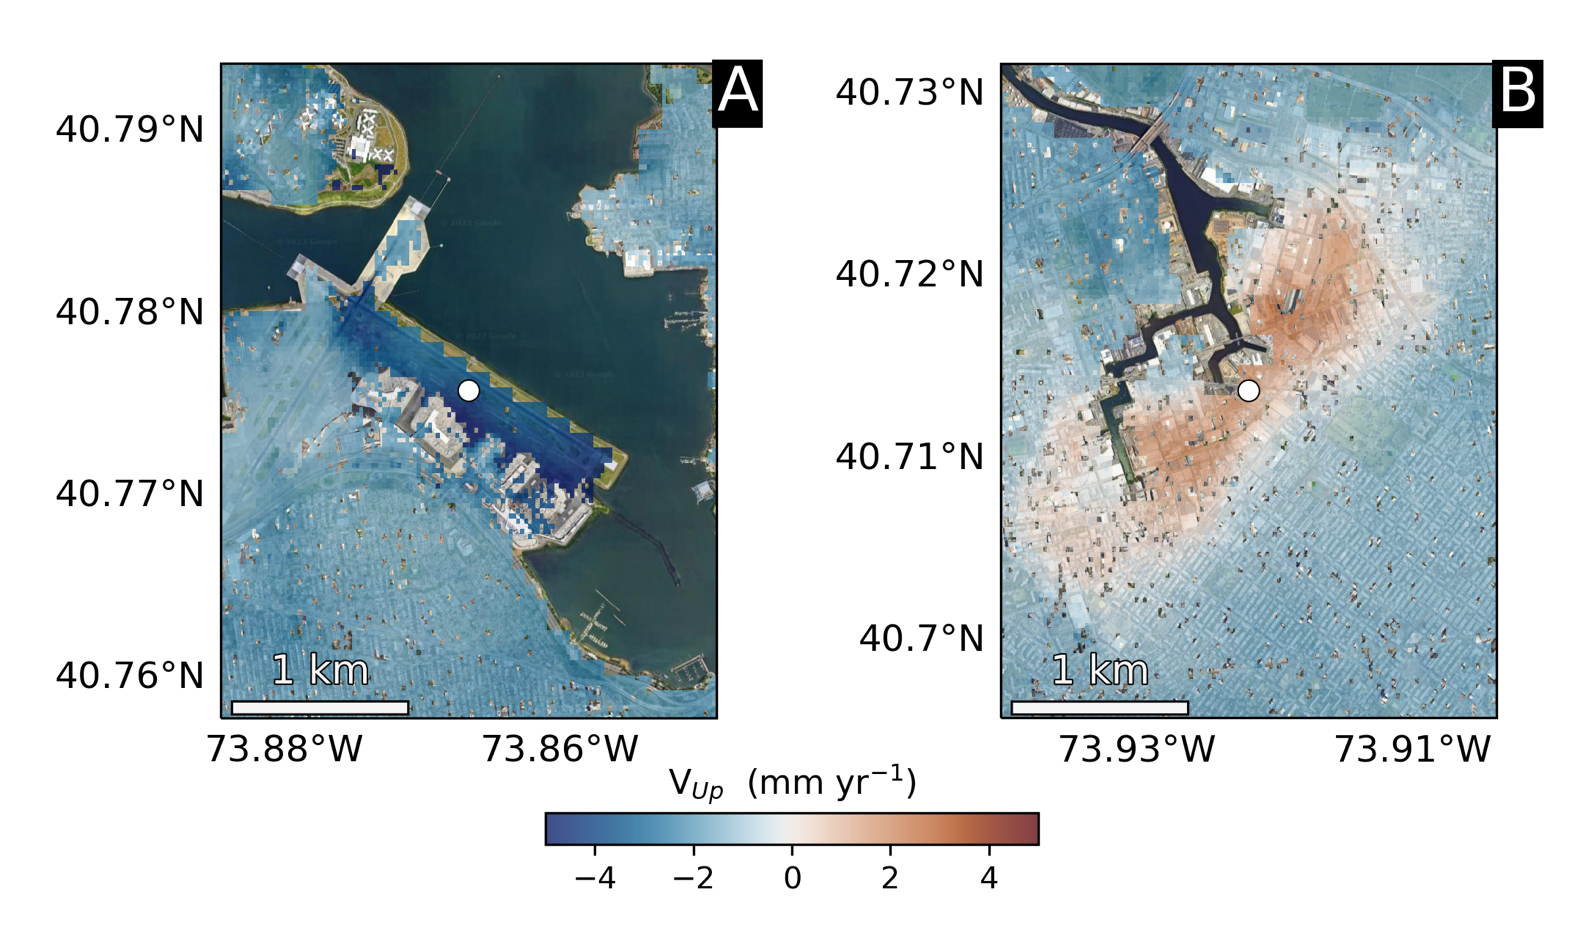

Hot Spots of Subsidence, Uplift in New York City

Using radars on the ESA (European Space Agency) Sentinel-1 satellites, along with advanced data processing techniques, a team of researchers measured upward and downward vertical land motion – also known as uplift and subsidence – across the New York City metropolitan area from 2016 to 2023. They mapped the motion in detail and pinpointed specific locations seen here – an airport runway and part of a Superfund site – that were notably sinking or rising.

Runway 13/31 at LaGuardia Airport in Queens, left, is co-located with a former landfill and subsiding at a rate of about 0.15 inches (3.7 millimeters) per year.

Part of the Newtown Creek Superfund site in East Williamsburg, Brooklyn, right, is rising unevenly by about 0.06 inches (1.6 millimeters) per year, possibly due to groundwater pumping and treatment activities. The site is undergoing extensive environmental remediation to address decades of pollution, including the Greenpoint oil spill that was discovered in the late 1970s.

The researchers, from NASA’s Jet Propulsion Laboratory in Southern California and Rutgers University in New Jersey, found that on average the metropolitan area subsided by about (0.06 inches) (1.6 millimeters) per year – about the same amount that a toenail grows in a month. Causes for the observed motion include natural geologic adjustments that have been unfolding since the most recent ice age, as well as land-use practices such as the construction of landfills, which make the ground looser and more compressible beneath buildings.

To create this map, the researchers employed a remote sensing technique called interferometric synthetic aperture radar (InSAR), which combines two or more three-dimensional observations of the same region to reveal surface motion down to fractions of inches.

Credit: NASA/JPL-Caltech/Rutgers University